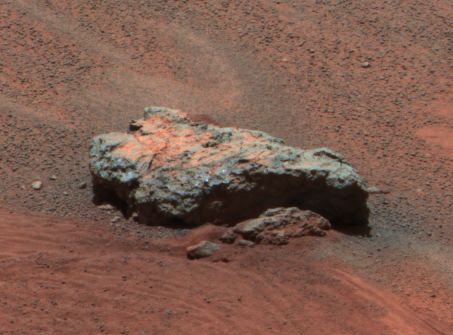

Bounce Rock Snapshot

Figure 1This Mars Exploration Rover Opportunity panoramic camera image shows “Bounce Rock,” a rock the airbag-packaged rover struck while rolling to a stop on January 24, 2004. This is the largest rock for as far as the eye can see, approximately 35 centimeters (14 inches) long and 10 centimeters (4 inches) high. There appears to be a dusty coating on the top of parts of the rock, which may have been broken when it was struck by the airbags. The rock was about 5 meters (16 feet) from the rover when this image was obtained. This is an enhanced color composite image from sol 36 of the rover’s journey, generated using the camera’s L2 (750 nanometer), L5 (530 nanometer), and L6 (480 nanometer) filters.

Bounce Rock Spectra
Figure 1 above is a plot of panoramic camera spectra extracted from three different regions on the rock dubbed “Bounce.” The yellow spectrum is from the yellow box in the image on the left, from the dusty top part of the rock. The spectrum is dominated by the signature of oxidized “ferric” iron (Fe3+) like that seen in the classic Martian dust. The red spectrum is from the darker Meridiani Planum soils that were disturbed by the airbag when it bounced near the rock. That spectrum is also dominated by ferric iron, though the reflectivity is lower. Scientists speculate that this may be because the grains are coarser in these soils compared to the dust. The green spectrum, which is from the right side of the rock, shows a strong drop in the infrared reflectance that is unlike any other rock yet seen at Meridiani Planum or Gusev Crater. This spectral signature is typical of un-oxidized “ferrous” iron (Fe2+) in the rock, perhaps related to the presence of volcanic minerals like olivine or pyroxene. The possibility that this may be a basaltic rock that is distinctly different from the rocks seen in the Eagle Crater outcrop is being intensively explored using the rover’s other instruments.

Credit: NASA/JPL/Cornell